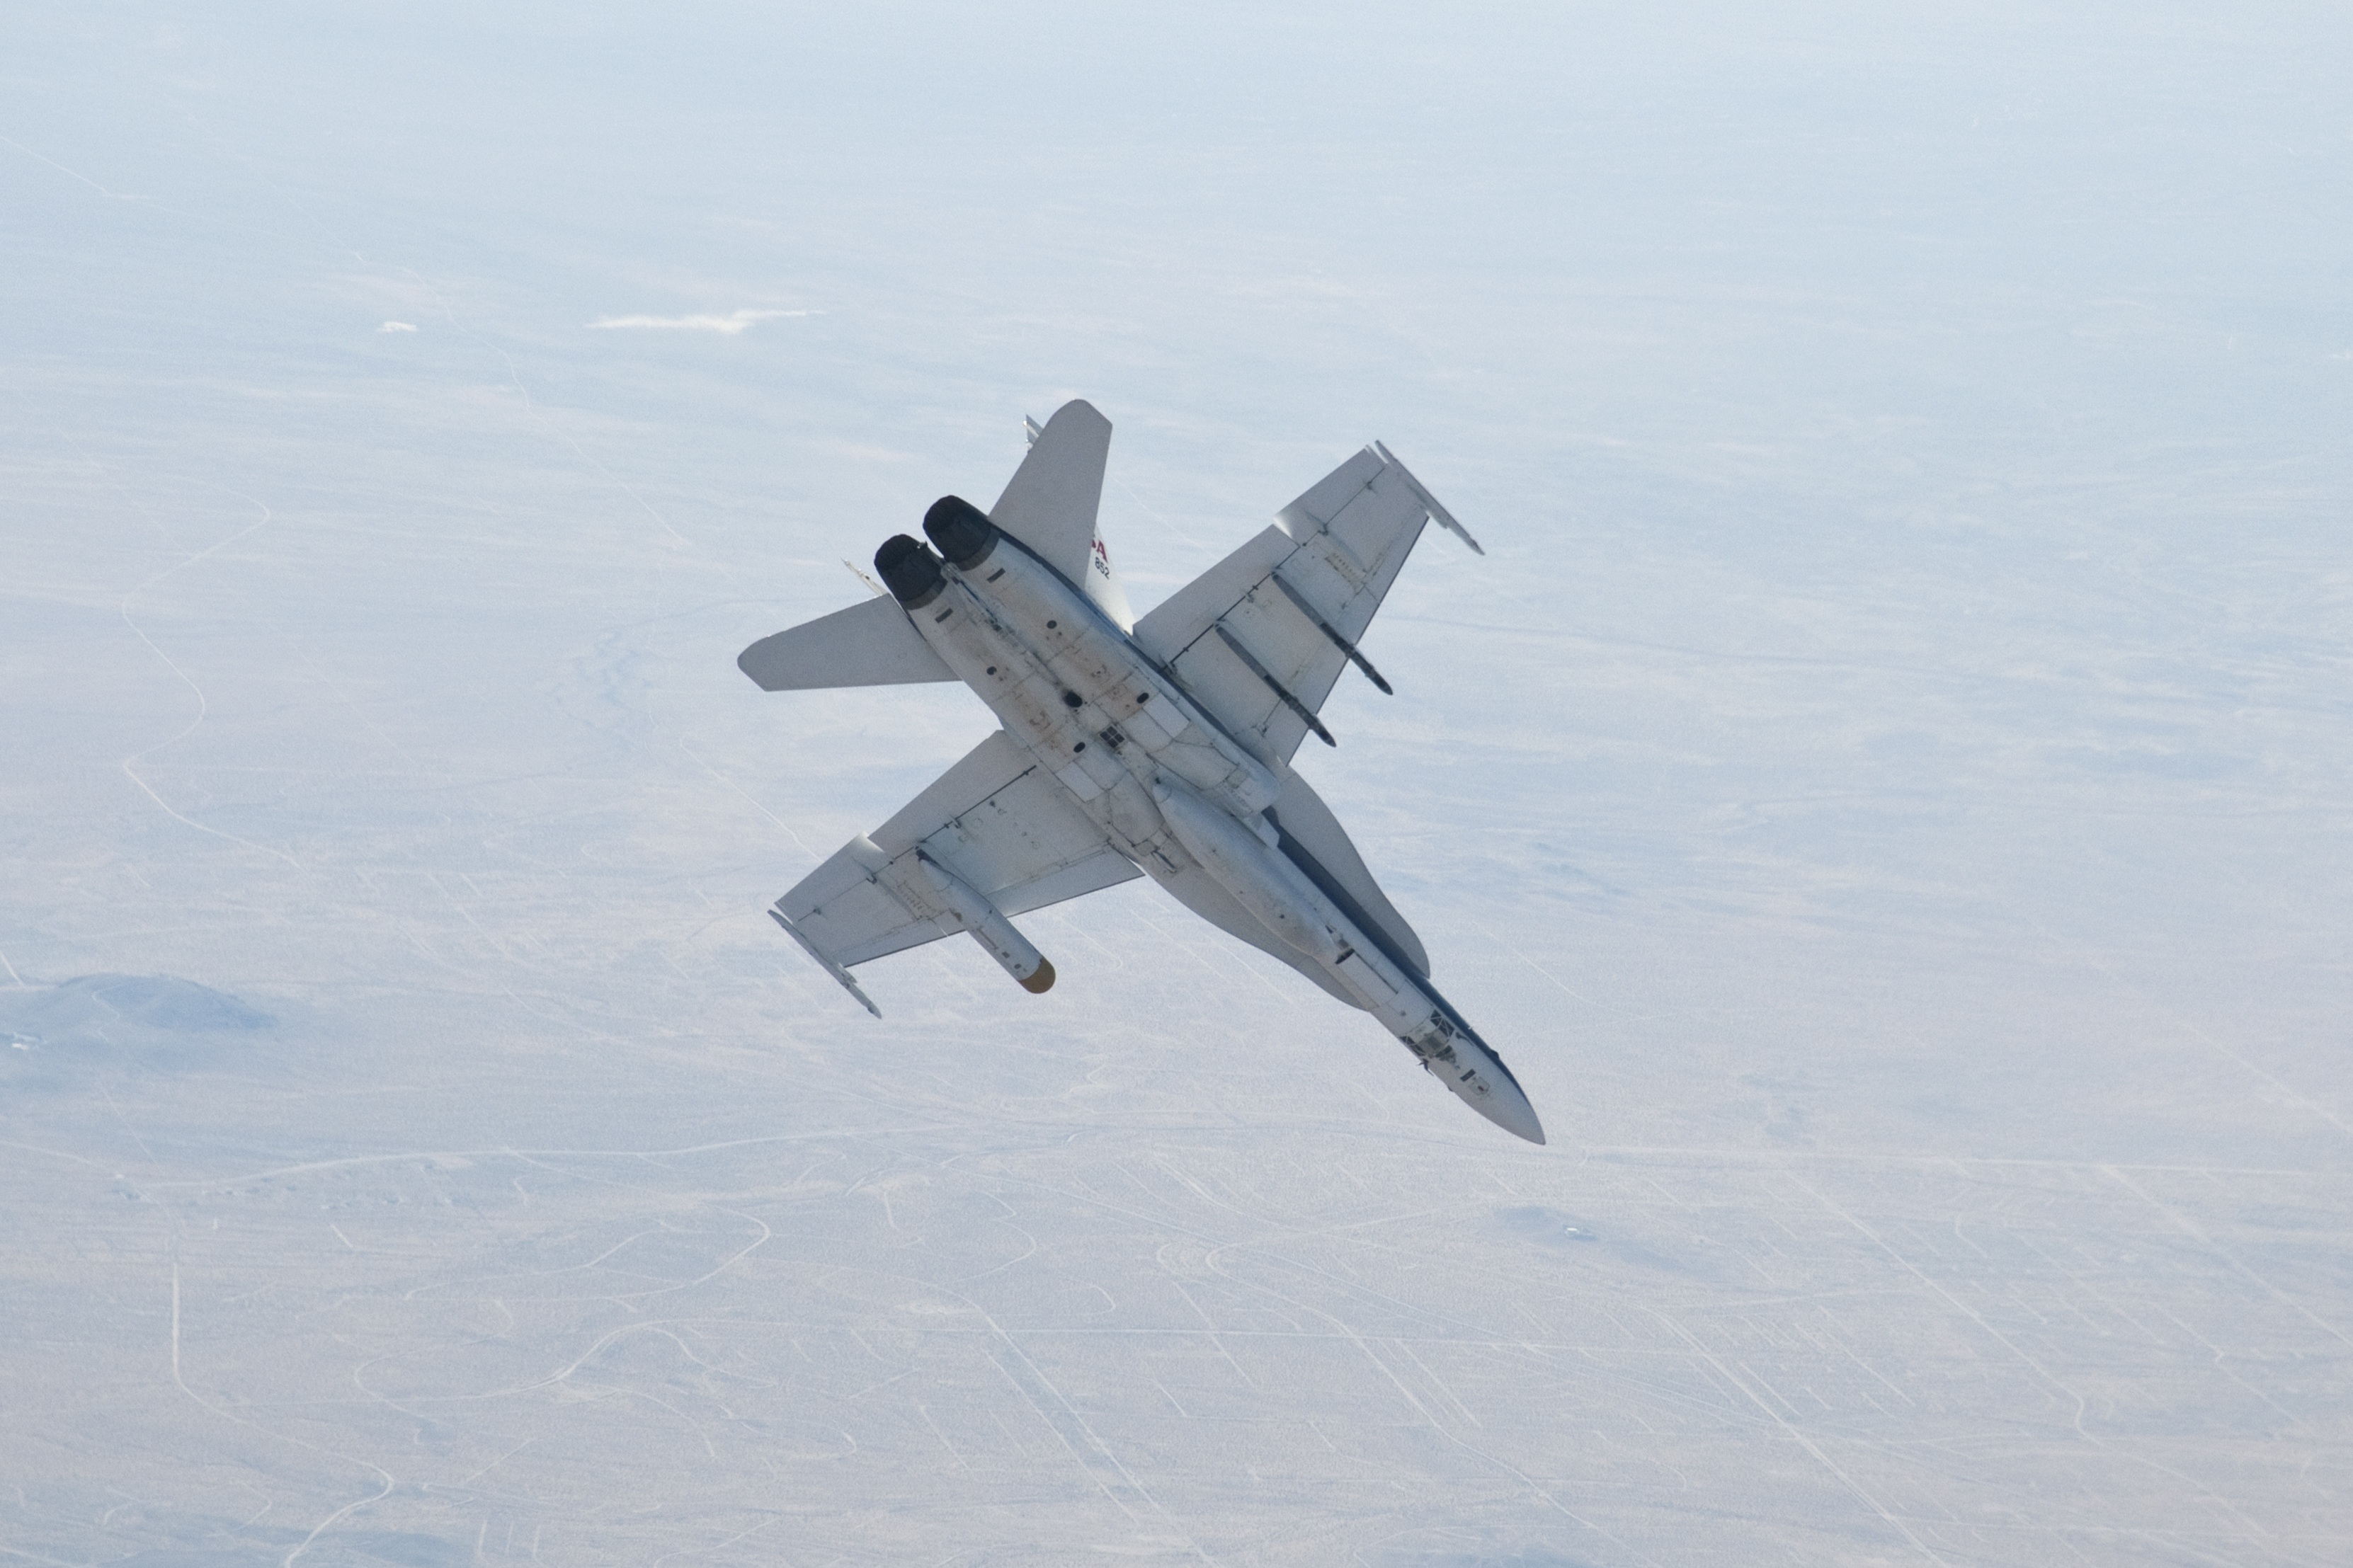

Flight Testing the Landing Radar for Mars Science Laboratory

A NASA Dryden Flight Research Center F/A-18 852 aircraft performs a roll during a dive toward Rogers Dry Lake at Edwards Air Force Base, Calif., during June 2011 flight tests of a Mars landing radar. A test model of the landing radar for NASA’s Mars Science Laboratory mission is inside a pod under the aircraft’s left wing.

A series of test flights on the F/A-18 simulated what the radar on the Mars Science Laboratory descent stage will see while the spacecraft is on a parachute descending through the Martian atmosphere. Earlier tests, with a helicopter carrying the test radar, simulated the lower-altitude portion of the spacecraft’s descent to the surface of Mars.

NASA’s Jet Propulsion Laboratory, a division of the California Institute of Technology in Pasadena, manages the Mars Science Laboratory mission for the NASA Science Mission Directorate, Washington. This mission will land Curiosity on Mars in August 2012. Researchers will use the tools on the rover to study whether the landing region has had environmental conditions favorable for supporting microbial life and favorable for preserving clues about whether life existed.

Credit: NASA/JPL-Caltech